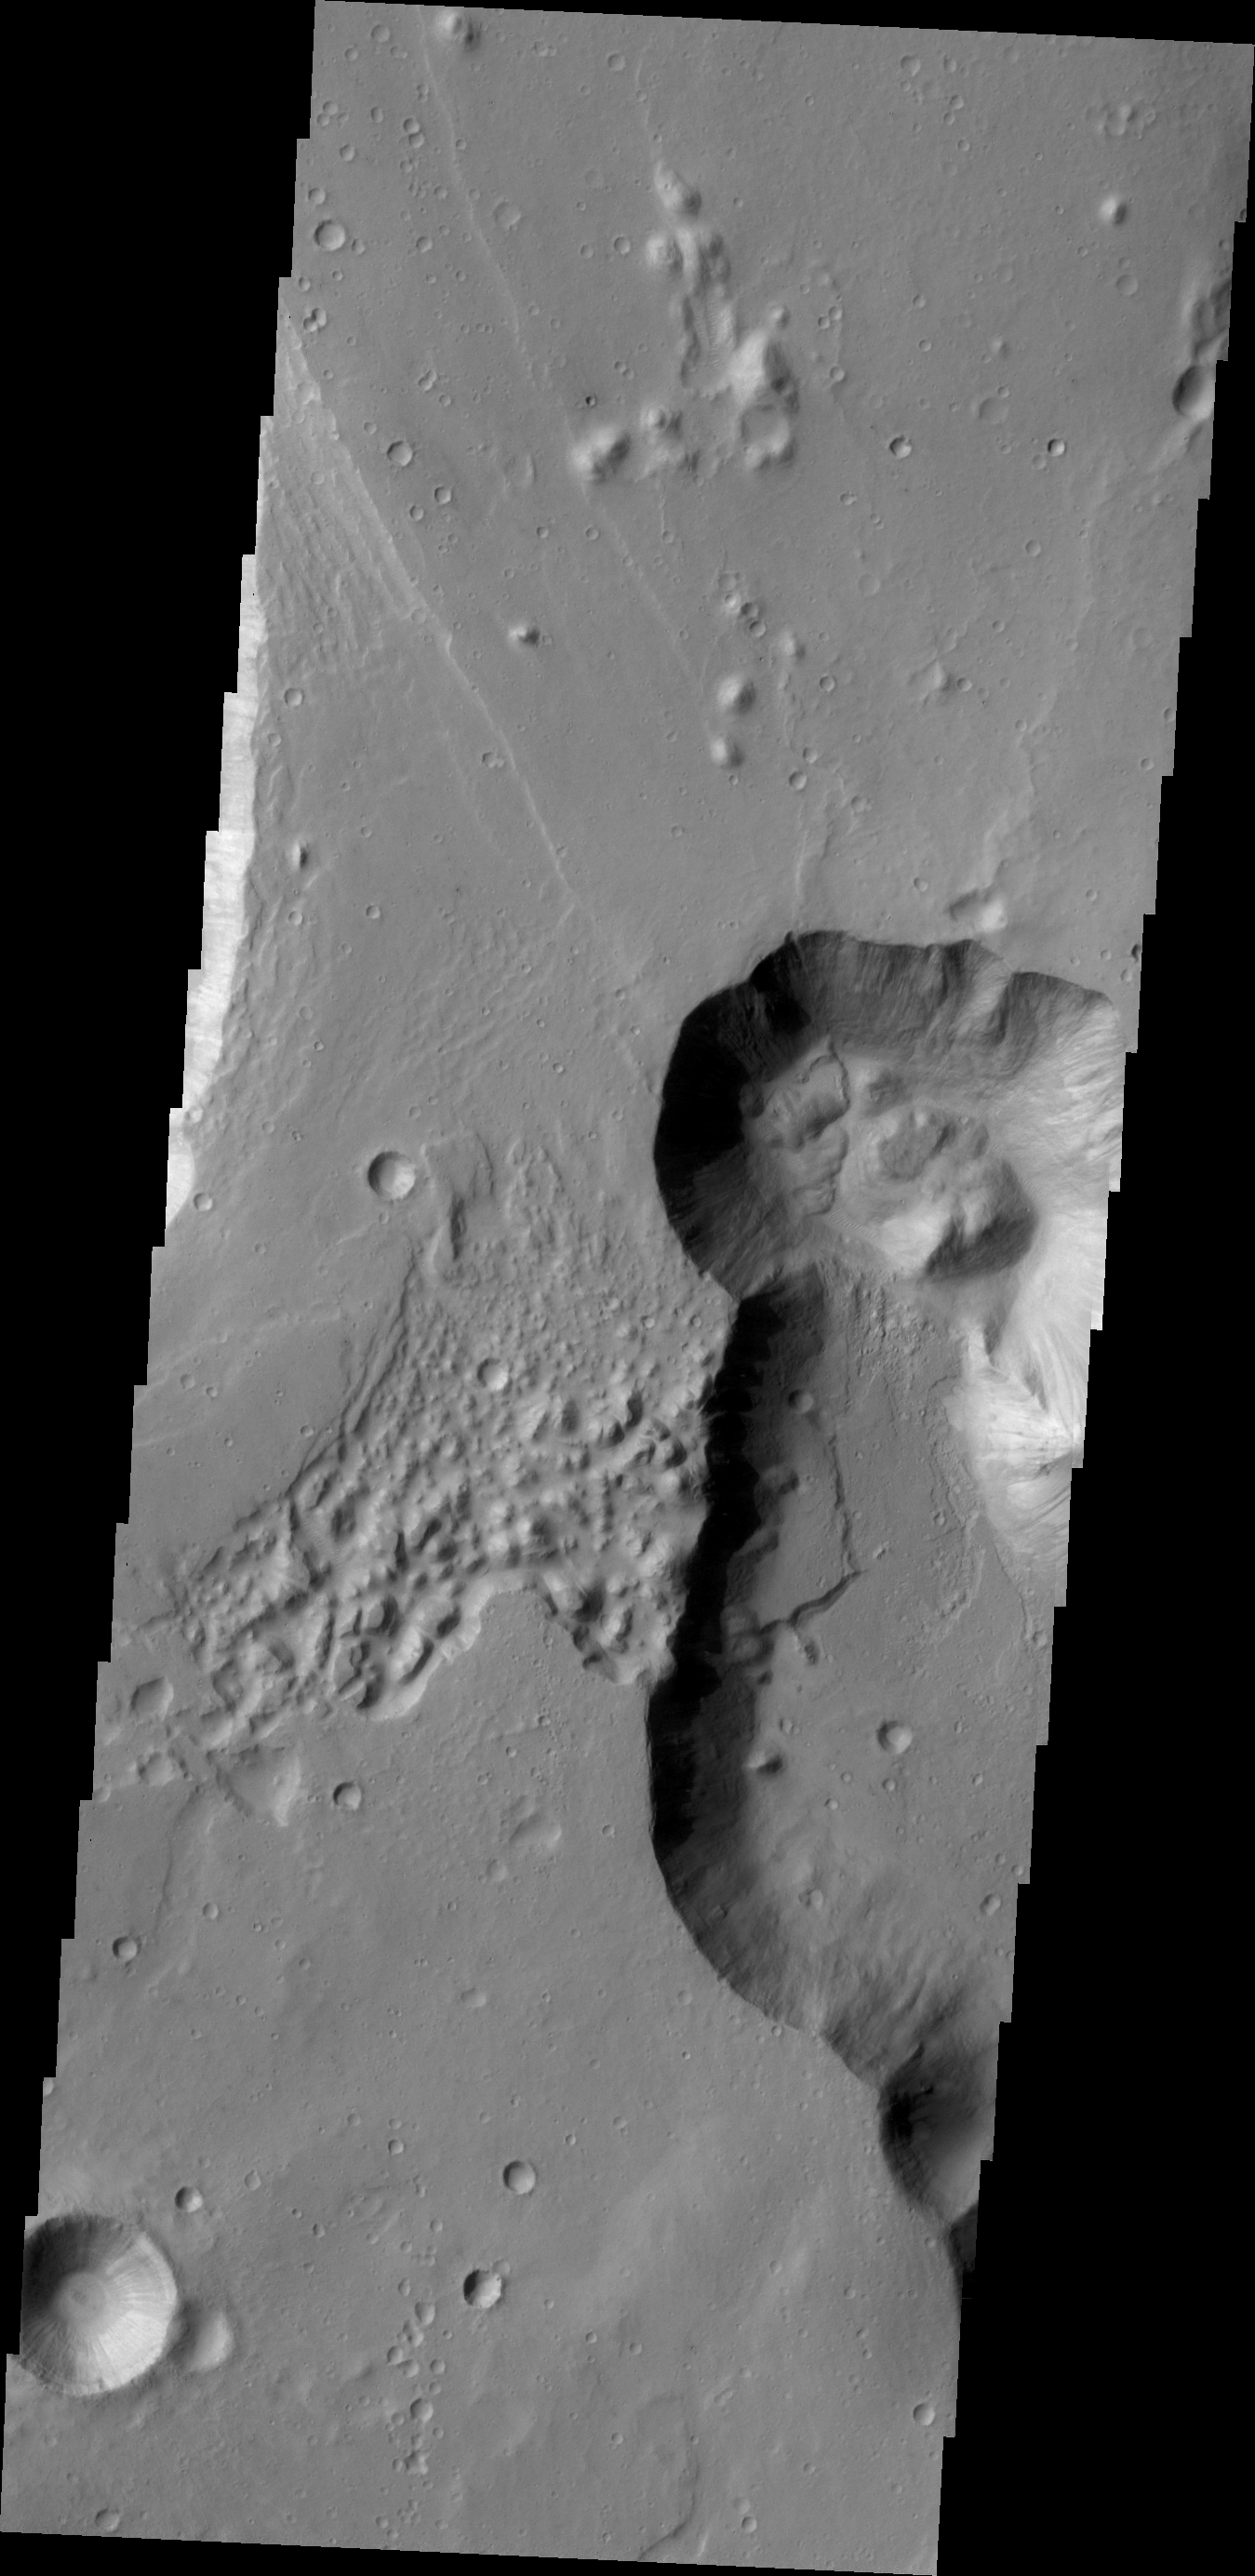

Chryse Chaos Landslides

This VIS image of part of Chryse Chaos shows landslide deposits at the head of the canyon. Chryse Chaos is part of a huge outflow channel on Mars.

Credit: NASA/JPL/ASU